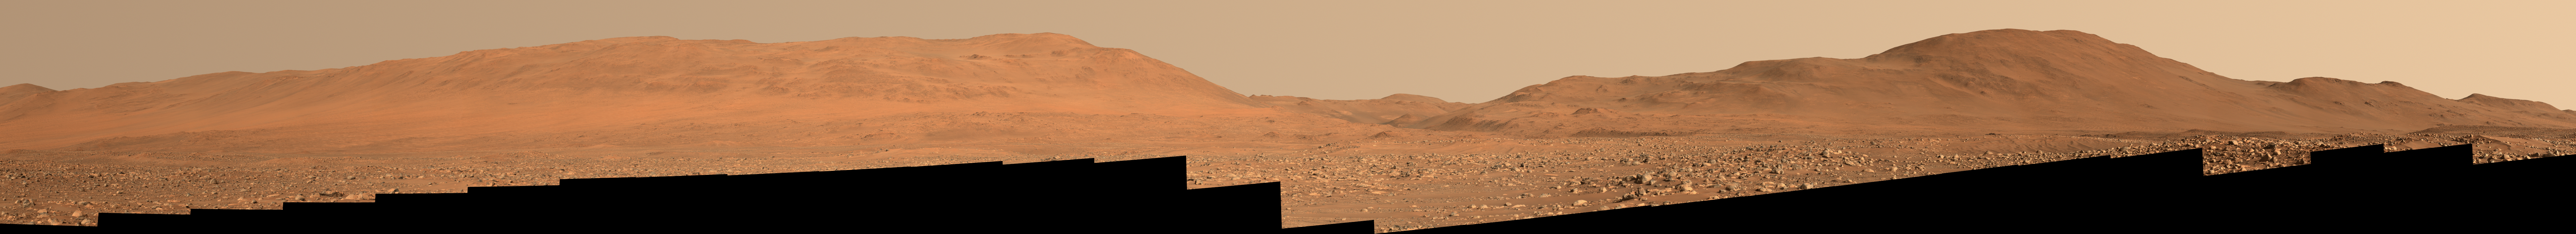

Perseverance Rover Looks West

Figure A – Enhanced

Figure B – Anaglyph

Main image – maximum resolution version, 38382 x 3493 pixels (65 MB)

Figure A image – maximum resolution version, 38382 x 3493 pixels (85 MB)

Figure B image – maximum resolution version, 37757 x 3453 pixels (61 MB)

Composed of 53 images, this mosaic looks west toward the rim of Mars’ Jezero Crater on July 8, 2023, the 847th Martian day, or sol, of NASA’s Perseverance rover mission. The rover’s Mastcam-Z instrument captured the images when Perseverance was about halfway through a boulder field that was 0.6 miles (1 kilometer) wide.

Figure A is an enhanced-color view that exaggerates subtle color differences in the scene.

Figure B shows the same mosaic, now composed of 106 images, in an anaglyph that can be viewed with red-blue 3D glasses.

Arizona State University leads the operations of the Mastcam-Z instrument, working in collaboration with Malin Space Science Systems in San Diego, on the design, fabrication, testing, and operation of the cameras, and in collaboration with the Niels Bohr Institute of the University of Copenhagen on the design, fabrication, and testing of the calibration targets.

A key objective for Perseverance’s mission on Mars is astrobiology, including the search for signs of ancient microbial life. The rover will characterize the planet’s geology and past climate, pave the way for human exploration of the Red Planet, and be the first mission to collect and cache Martian rock and regolith (broken rock and dust).

Subsequent NASA missions, in cooperation with ESA (European Space Agency), would send spacecraft to Mars to collect these sealed samples from the surface and return them to Earth for in-depth analysis.

The Mars 2020 Perseverance mission is part of NASA’s Moon to Mars exploration approach, which includes Artemis missions to the Moon that will help prepare for human exploration of the Red Planet.

NASA’s Jet Propulsion Laboratory, which is managed for the agency by Caltech in Pasadena, California, built and manages operations of the Perseverance rover.

Credit: NASA/JPL-Caltech/ASU/MSSS